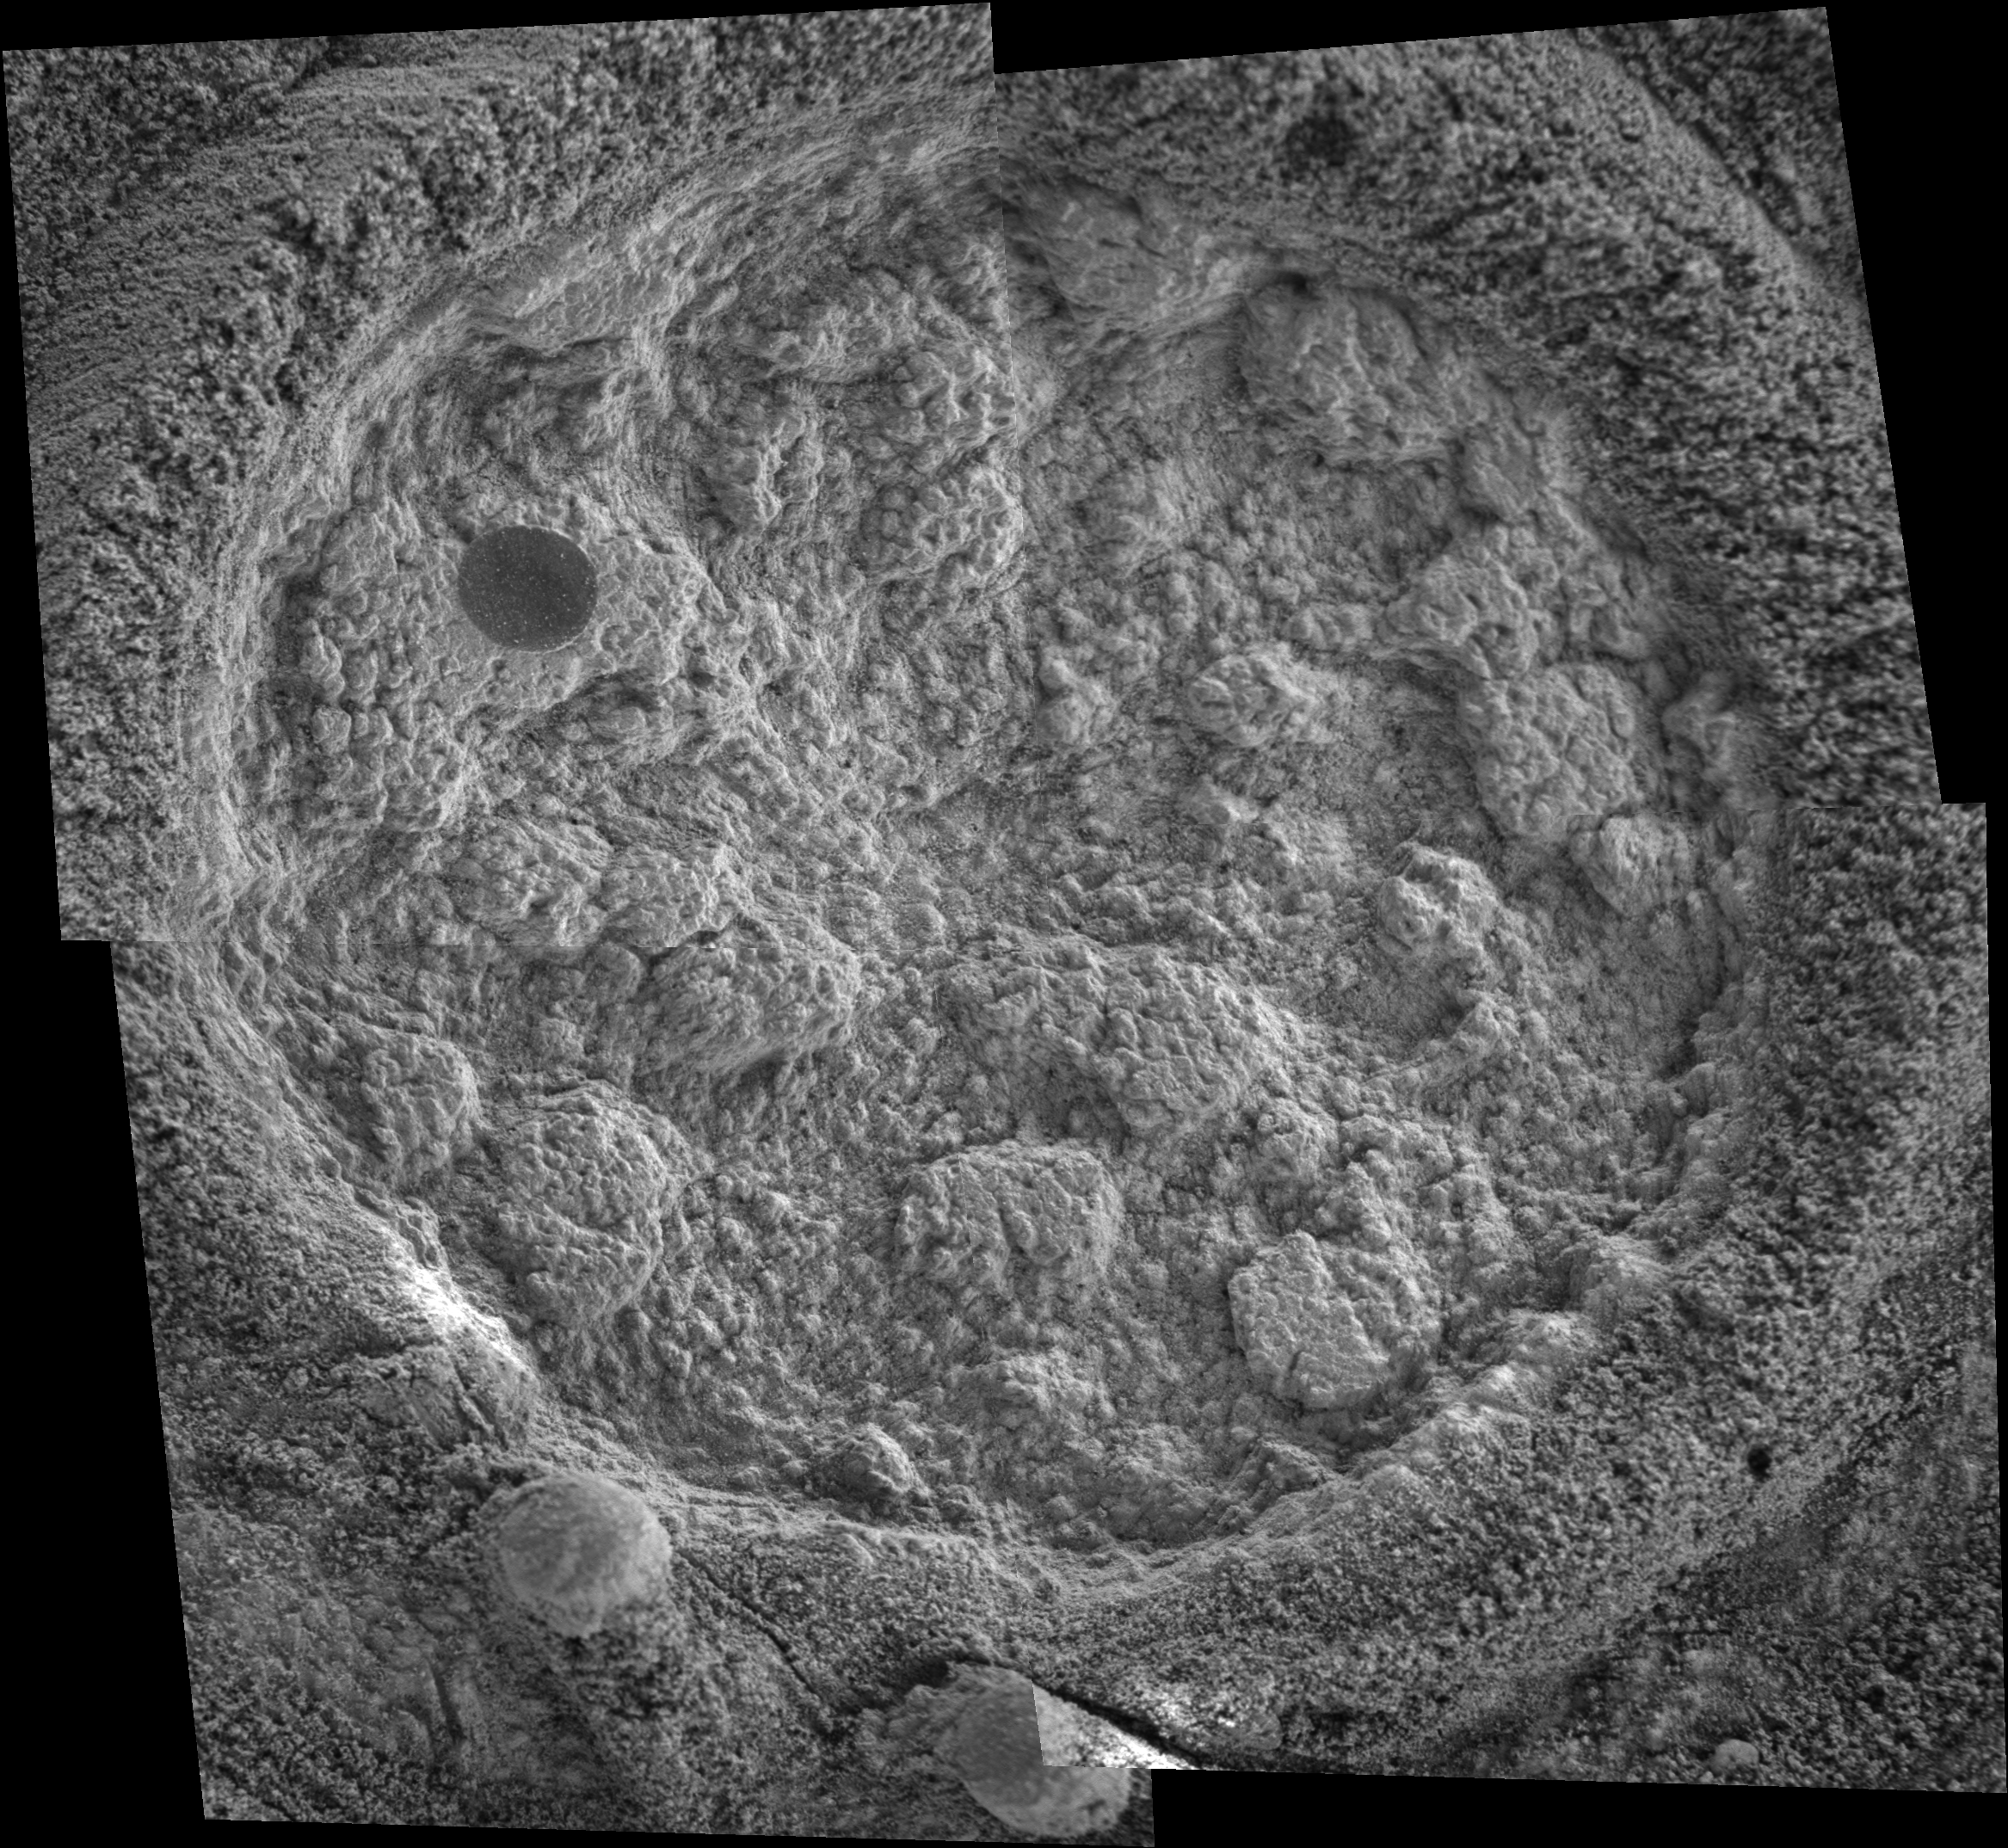

‘Diamond Jenness’: After the Grind

This microscopic imager mosaic taken by NASA’s Mars Exploration Rover Opportunity shows the rock dubbed “Diamond Jenness.” It was taken on sol 177 (July 23, 2004) after the rover first ground into the rock with its rock abrasion tool, or “Rat.” The rover later ground into the rock a second time. A sliced spherule, or “blueberry,” is visible in the upper left corner of the hole.

Opportunity has bored nearly a dozen holes into the inner walls of “Endurance Crater.” On sols 177 and 178 (July 23 and July 24, 2004), the rover worked double-duty on Diamond Jenness. Surface debris and the bumpy shape of the rock resulted in a shallow and irregular hole, only about 2 millimeters (0.08 inch) deep. The final depth was not enough to remove all the bumps and leave a neat hole with a smooth floor. This extremely shallow depression was then examined by the rover’s alpha particle X-ray spectrometer.

On Sol 178, Opportunity’s “robotic rodent” dined on Diamond Jenness once again, grinding almost an additional 5 millimeters (about 0.2 inch). The rover then applied its Moessbauer spectrometer to the deepened hole. This double dose of Diamond Jenness enabled the science team to examine the rock at varying layers. Results from those grindings are currently being analyzed.

The image mosaic is about 6 centimeters (2.4 inches) across.

Credit: NASA/JPL/Cornell/USGS